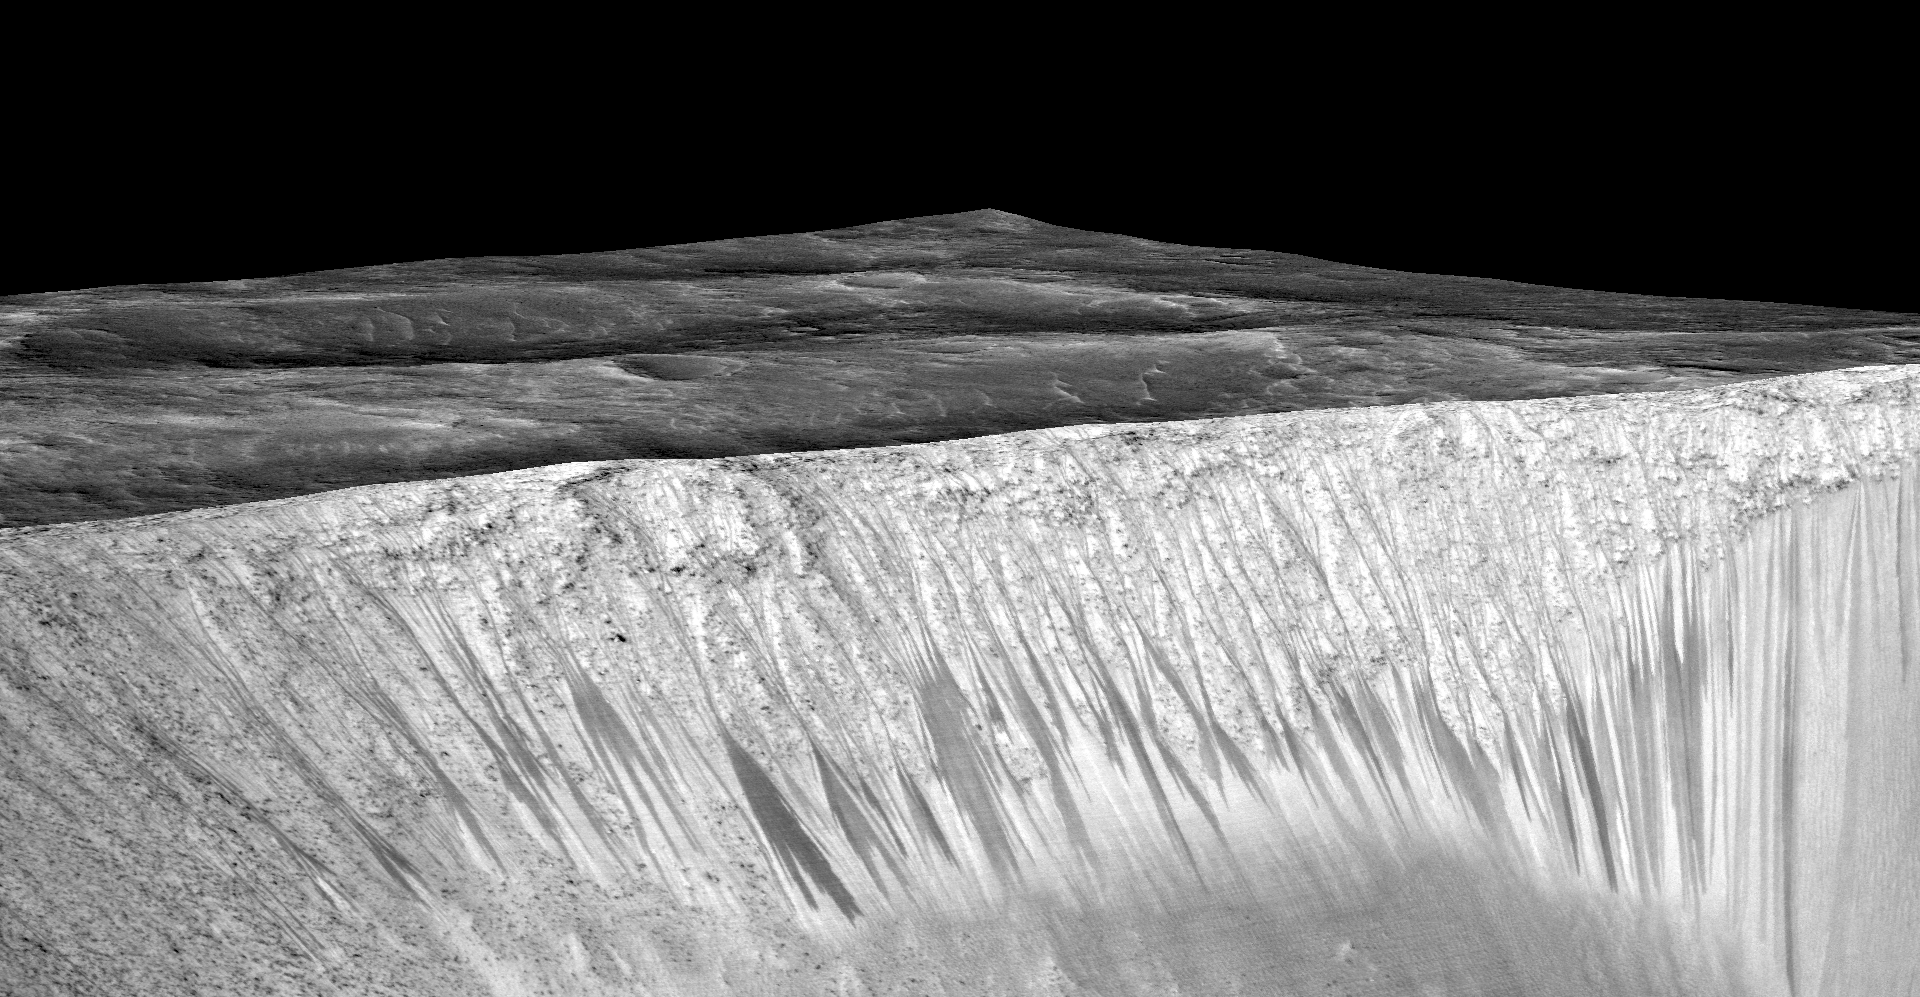

Dark, Recurring Streaks on Walls of Garni Crater

Dark narrow streaks, called “recurring slope lineae,” emanate from the walls of Garni Crater on Mars, in this view constructed from observations by the High Resolution Imaging Science Experiment (HiRISE) camera on NASA’s Mars Reconnaissance Orbiter.

The dark streaks here are up to few hundred yards, or meters, long. They are hypothesized to be formed by flow of briny liquid water on Mars.

The image was produced by first creating a 3-D computer model (a digital terrain map) of the area based on stereo information from two HiRISE observations, and then draping an image over the land-shape model. The vertical dimension is exaggerated by a factor of 1.5 compared to horizontal dimensions. The draped image is a red waveband (monochrome) product from HiRISE observation ESP_031059_1685, taken on March 12, 2013 at 11.5 degrees south latitude, 290.3 degrees east longitude. Other image products from this observation are at http://hirise.lpl.arizona.edu/ESP_031059_1685.

The University of Arizona, Tucson, operates HiRISE, which was built by Ball Aerospace & Technologies Corp., Boulder, Colorado. NASA’s Jet Propulsion Laboratory, a division of the California Institute of Technology in Pasadena, manages the Mars Reconnaissance Orbiter Project and Mars Science Laboratory Project for NASA’s Science Mission Directorate, Washington.

Credit: NASA/JPL-Caltech/Univ. of Arizona